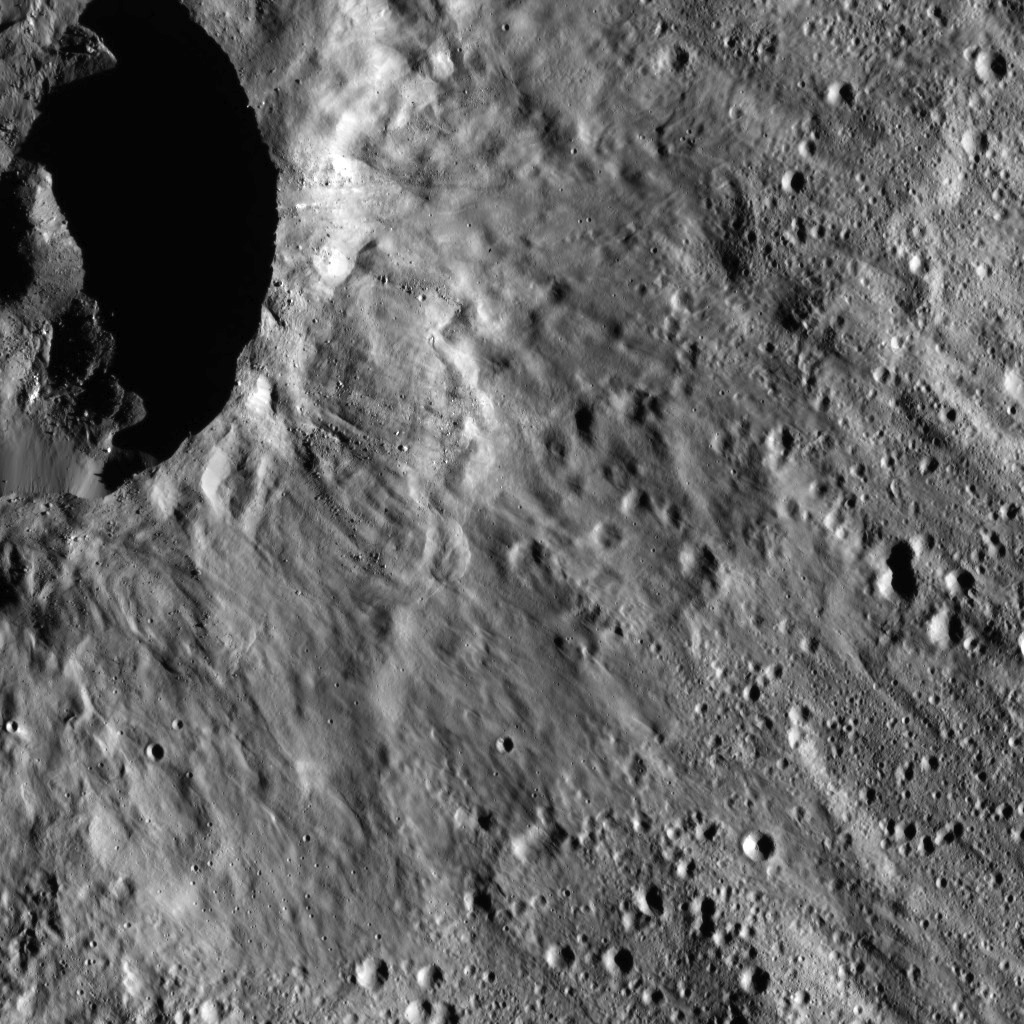

Dawn LAMO Image 45

This image from NASA’s Dawn spacecraft shows a scene located at mid-latitudes in the southern hemisphere of Ceres. The view features a portion of a crater between the large impact features Urvara and Yalode.

A smooth, lightly cratered ejecta blanket spreads out from the crater’s rim, covering older impact scars. Numerous boulders of varying sizes can be seen both near the rim of the crater and on its floor.

Dawn took this image on Jan. 25, 2016, from its low-altitude mapping orbit, at a distance of about 240 miles (385 kilometers) from the surface. The image resolution is 120 feet (35 meters) per pixel.

Dawn’s mission is managed by JPL for NASA’s Science Mission Directorate in Washington. Dawn is a project of the directorate’s Discovery Program, managed by NASA’s Marshall Space Flight Center in Huntsville, Alabama. UCLA is responsible for overall Dawn mission science. Orbital ATK, Inc., in Dulles, Virginia, designed and built the spacecraft. The German Aerospace Center, the Max Planck Institute for Solar System Research, the Italian Space Agency and the Italian National Astrophysical Institute are international partners on the mission team.

Credit: NASA/JPL-Caltech/UCLA/MPS/DLR/IDA